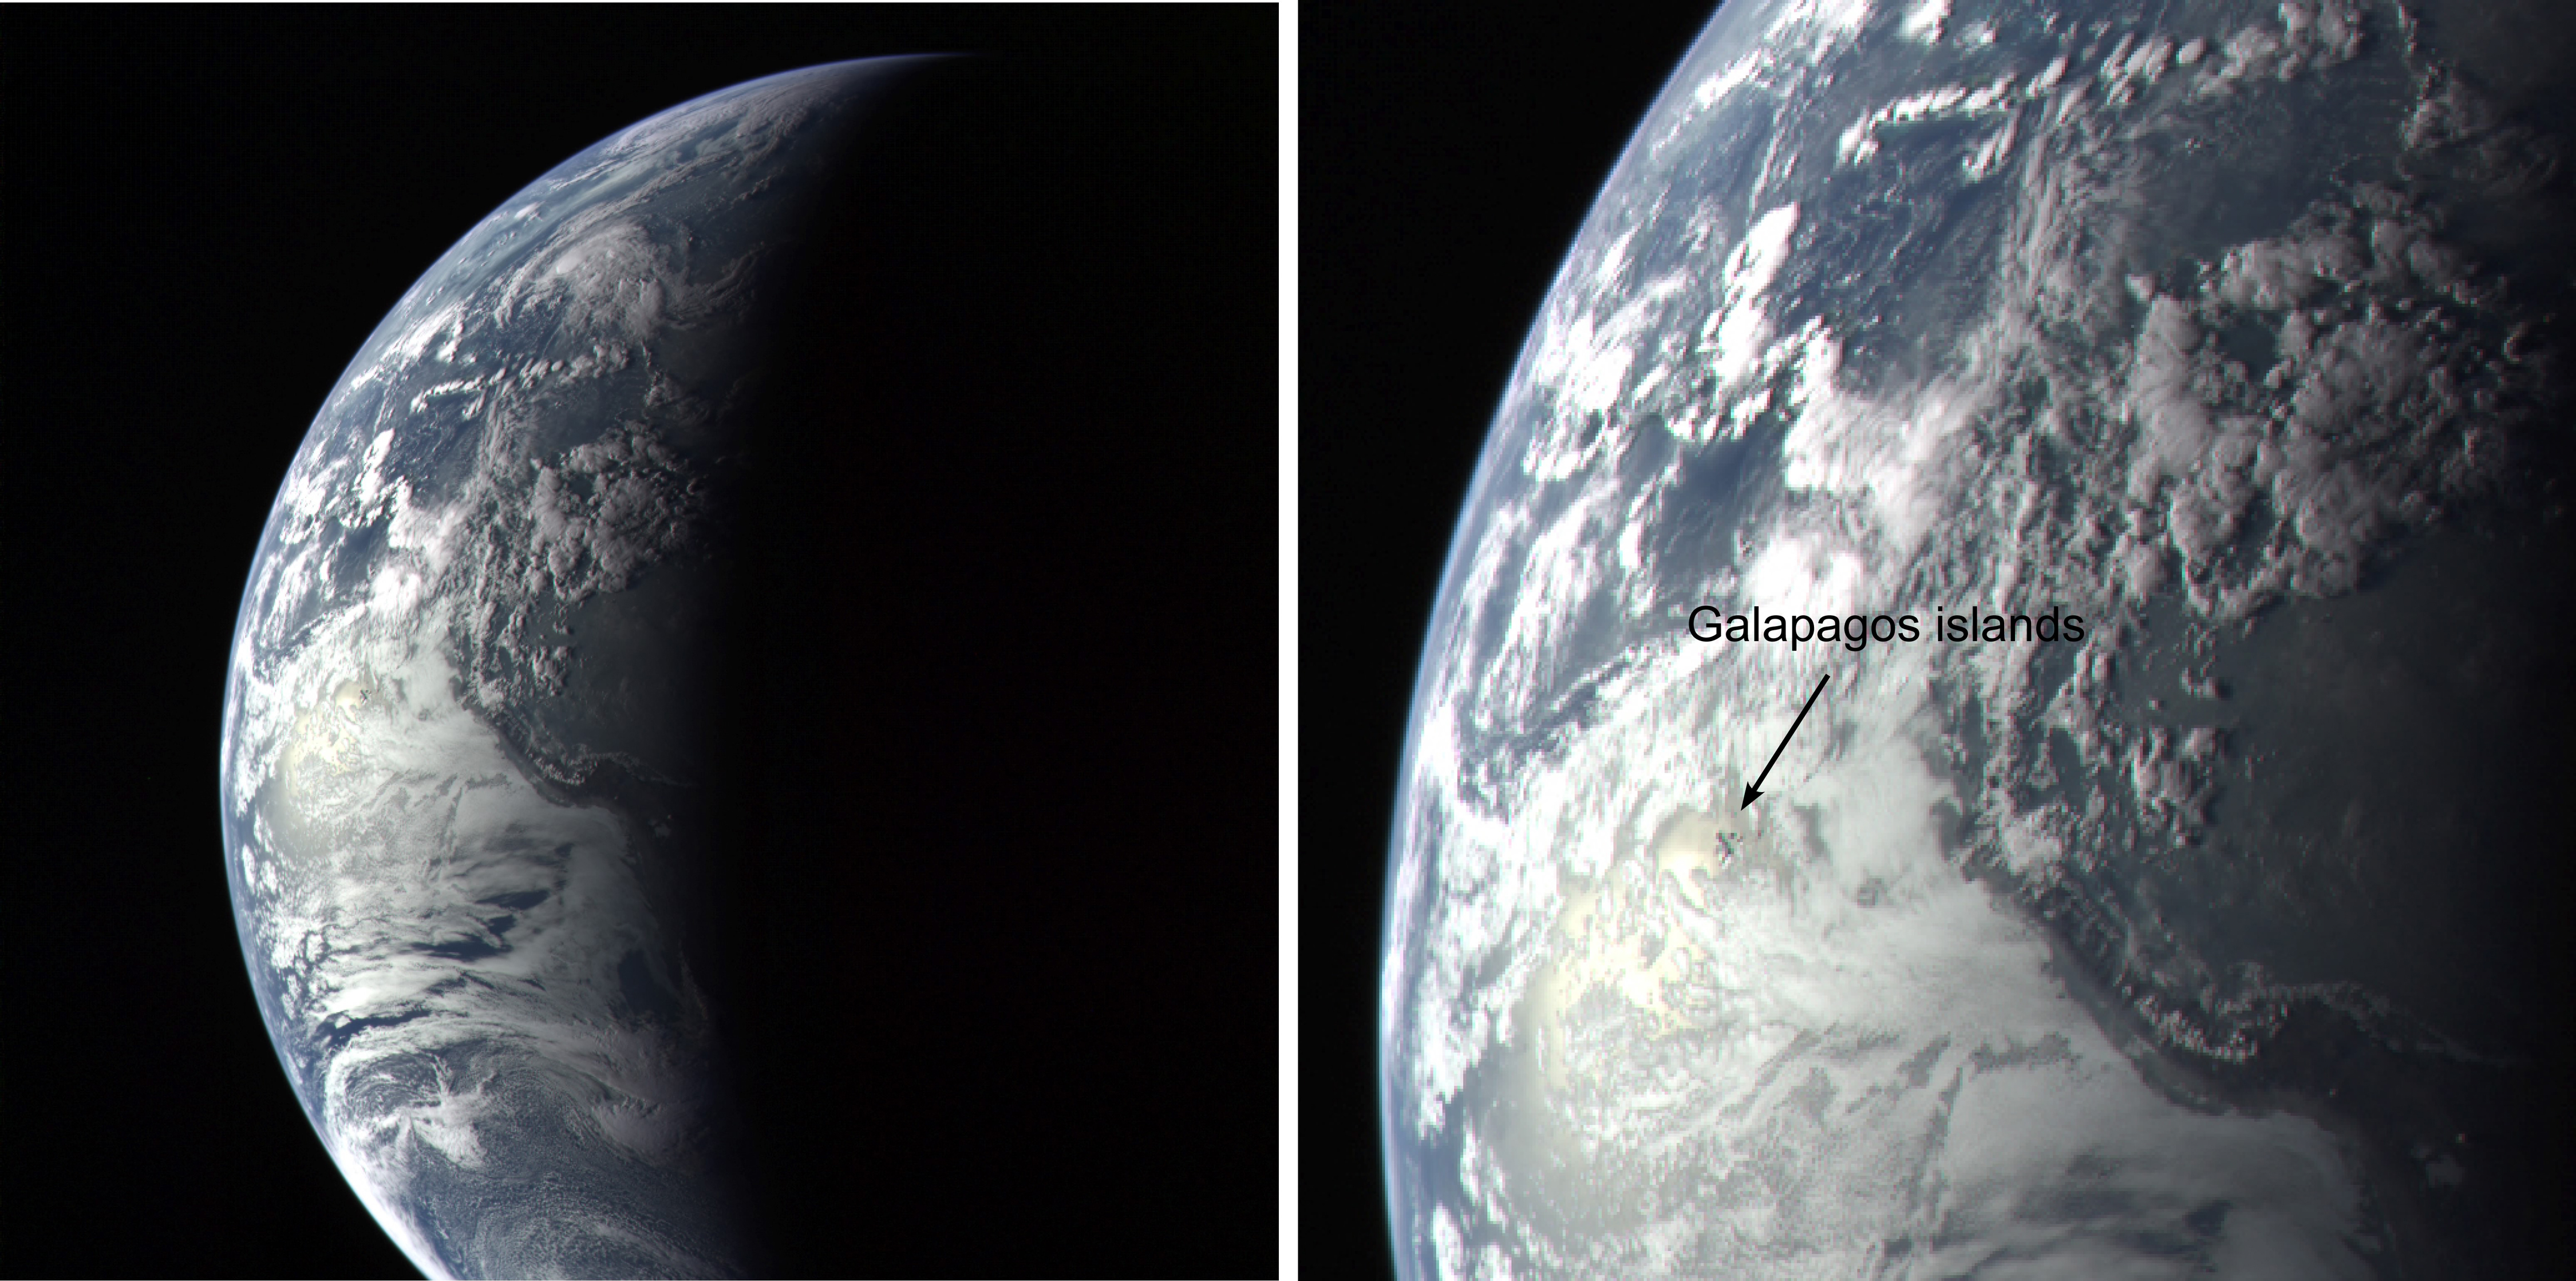

Galapagos Islands Image

diagram and close-up of
Galapagos Islands Image

The Mercury-bound MESSENGER spacecraft captured several stunning images of Earth during a gravity assist swingby of its home planet on Aug. 2, 2005. One picture, snapped when MESSENGER was 34,692 miles (55,831 kilometers) above Earth, shows the Galapagos Islands as tiny specks peeking through an opening in clouds of the brightly lit dayside of the planet. The line dividing day and night cuts a swath through South America, with night about to fall on the western half of the continent. The large bright spot to the west of South America is the Sun’s light scattering off ocean waves.

These images are from MESSENGER, a NASA Discovery mission to conduct the first orbital study of the innermost planet, Mercury. For information regarding the use of images, see the MESSENGER image use policy.

Credit: NASA/Johns Hopkins University Applied Physics Laboratory/Carnegie Institution of Washington